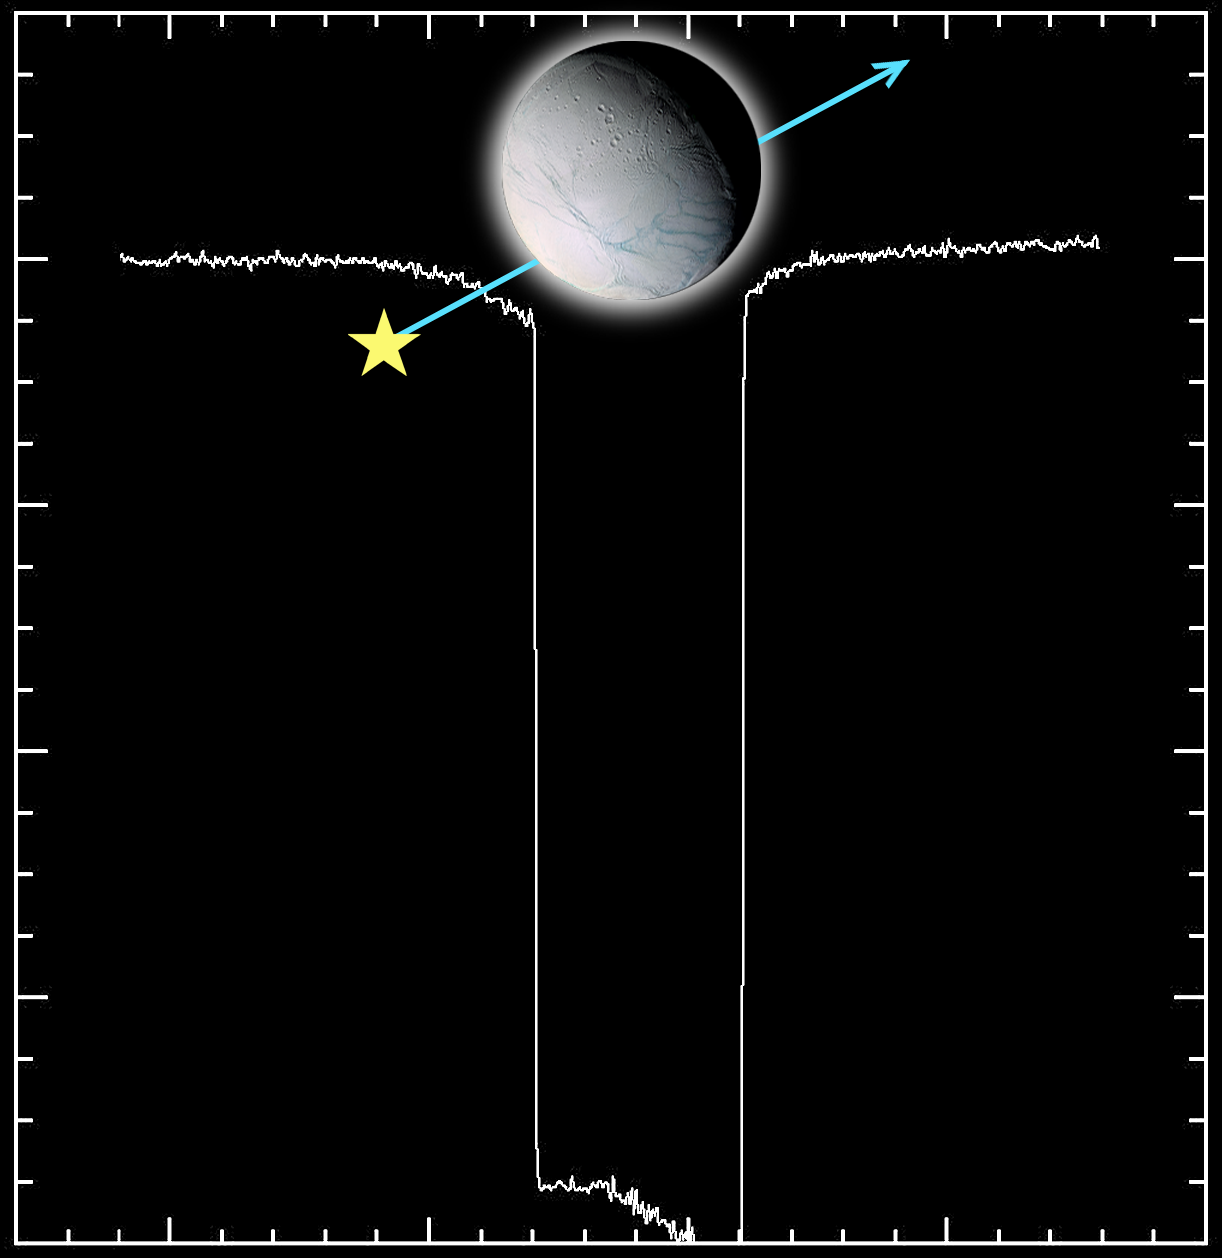

Enceladus Atmosphere — Star Struck

During the July 14, 2005, flyby of Saturn’s moon Enceladus, Cassini’s ultraviolet imaging spectrograph made the first direct detection of an atmosphere, first suggested by Cassini magnetometer measurements.

The ultraviolet imaging spectrograph observed the star Gamma Orionis as Enceladus crossed in front of the star. The light of the star dimmed as it was obscured by the atmosphere before being blocked entirely by Enceladus itself. The spectrum of the starlight changed as it passed through the atmosphere, indicating the presence of water vapor.

The ultraviolet imaging spectrograph results suggest that the atmosphere of Enceladus is not constant and may be consistent with a greater amount of atmospheric gas near the south polar region. The presence of water vapor is more consistent with warm water ice than with magnetospheric sputtering.

The Cassini-Huygens mission is a cooperative project of NASA, the European Space Agency and the Italian Space Agency. The Jet Propulsion Laboratory, a division of the California Institute of Technology in Pasadena, manages the mission for NASA’s Science Mission Directorate, Washington, D.C. The Cassini orbiter was designed, developed and assembled at JPL. The ultraviolet imaging spectrograph was built at, and the team is based at the University of Colorado, Boulder.

Credit: NASA/JPL/University of Colorado